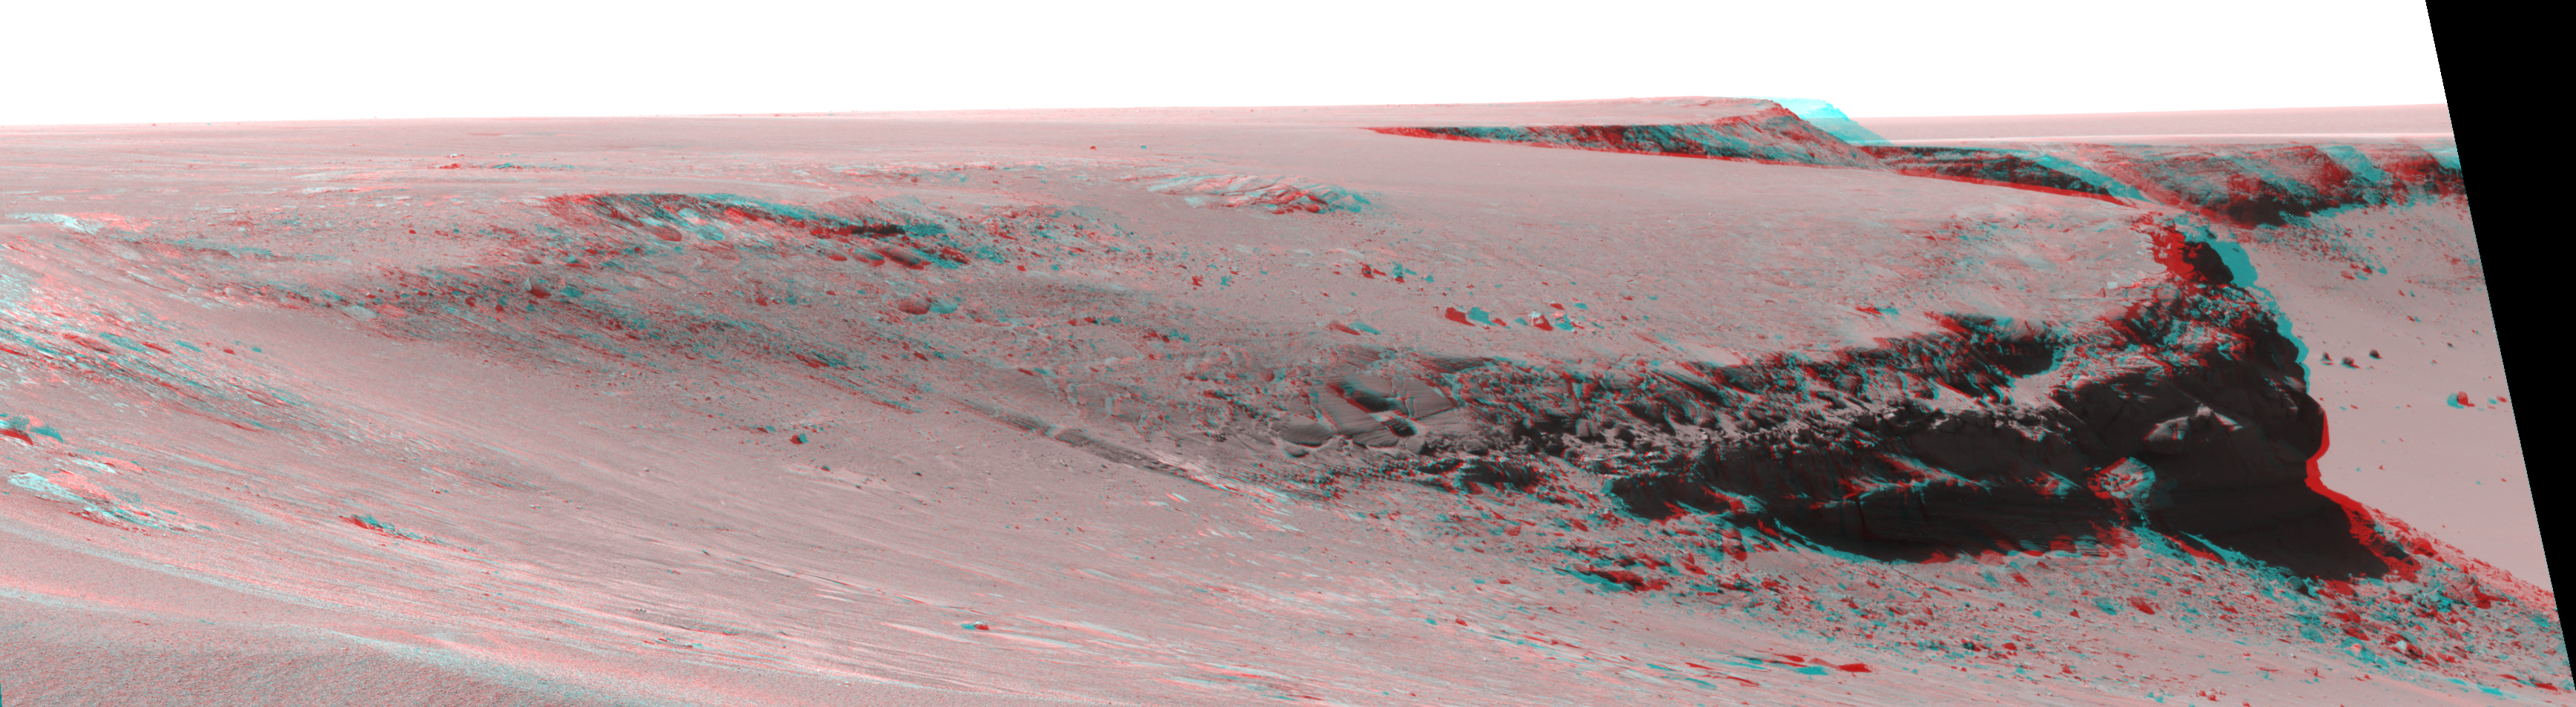

Layers of ‘Cape Verde’ in ‘Victoria Crater’ (Stereo)

This view of Victoria crater is looking north from “Duck Bay” towards the dramatic promontory called “Cape Verde.” The dramatic cliff of layered rocks is about 50 meters (about 165 feet) away from the rover and is about 6 meters (about 20 feet) tall. The taller promontory beyond that is about 100 meters (about 325 feet) away, and the vista beyond that extends away for more than 400 meters (about 1300 feet) into the distance. This is a red-blue stereo anaglyph generated from images taken by the panoramic camera (Pancam) on NASA’s Mars Exploration Rover Opportunity during the rover’s 952nd sol, or Martian day, (Sept. 28, 2006) using the camera’s 430-nanometer filters.

Credit: NASA/JPL/Cornell